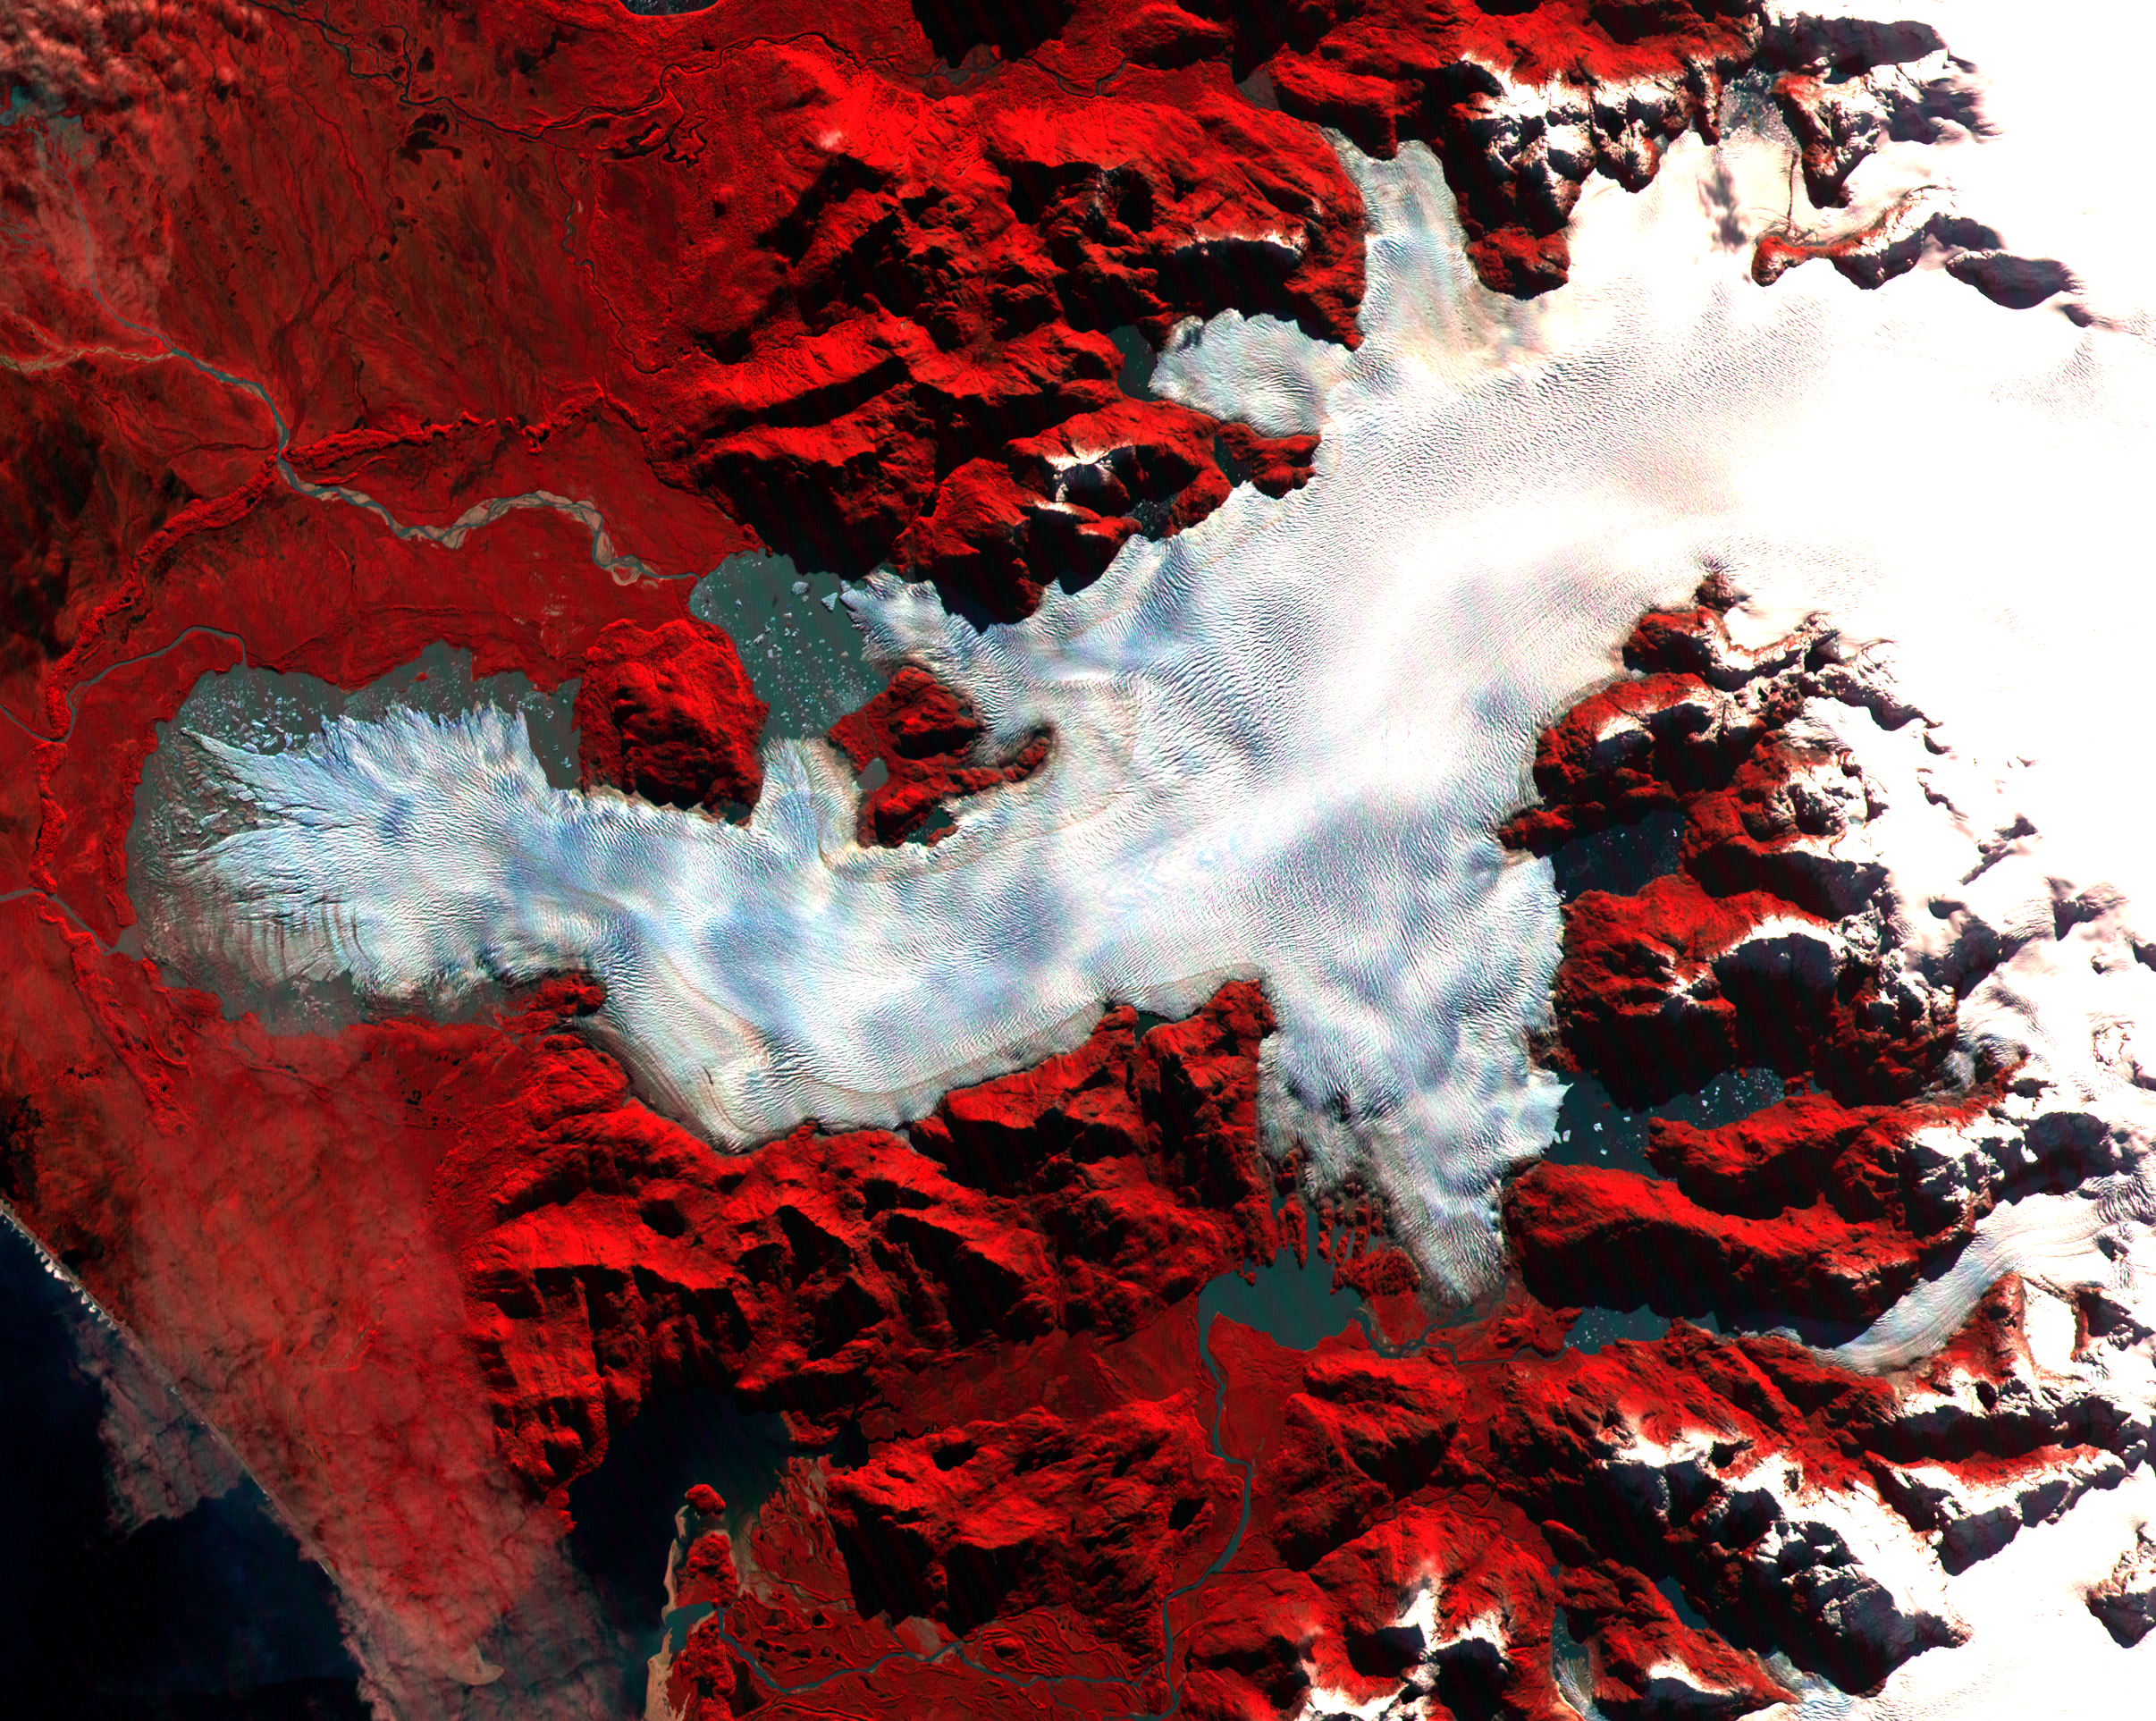

Patagonia Glacier, Chile

This ASTER image was acquired on May 2, 2000 over the North Patagonia Ice Sheet, Chile near latitude 47 degrees south, longitude 73 degrees west. The image covers 36 x 30 km. The false color composite displays vegetation in red. The image dramatically shows a single large glacier, covered with crevasses. A semi-circular terminal moraine indicates that the glacier was once more extensive than at present. ASTER data are being acquired over hundreds of glaciers worldwide to measure their changes over time. Since glaciers are sensitive indicators of warming or cooling, this program can provide global data set critical to understand climate change.

This image is located at 46.5 degrees south latitude and 73.9 degrees west longitude.

Advanced Spaceborne Thermal Emission and Reflection Radiometer (ASTER) is one of five Earth-observing instruments launched December 18, 1999, on NASA’s Terra satellite. The instrument was built by Japan’s Ministry of International Trade and Industry. A joint U.S./Japan science team is responsible for validation and calibration of the instrument and the data products. Dr. Anne Kahle at NASA’s Jet Propulsion Laboratory, Pasadena, Calif., is the U.S. Science team leader; Moshe Pniel of JPL is the project manager. ASTER is the only high resolution imaging sensor on Terra. The primary goal of the ASTER mission is to obtain high-resolution image data in 14 channels over the entire land surface, as well as black and white stereo images. With revisit time of between 4 and 16 days, ASTER will provide the capability for repeat coverage of changing areas on Earth’s surface.

The broad spectral coverage and high spectral resolution of ASTER will provide scientists in numerous disciplines with critical information for surface mapping, and monitoring dynamic conditions and temporal change. Example applications are: monitoring glacial advances and retreats, monitoring potentially active volcanoes, identifying crop stress, determining cloud morphology and physical properties, wetlands Evaluation, thermal pollution monitoring, coral reef degradation, surface temperature mapping of soils and geology, and measuring surface heat balance.

Credit: NASA/GSFC/METI/ERSDAC/JAROS, and U.S./Japan ASTER Science Team